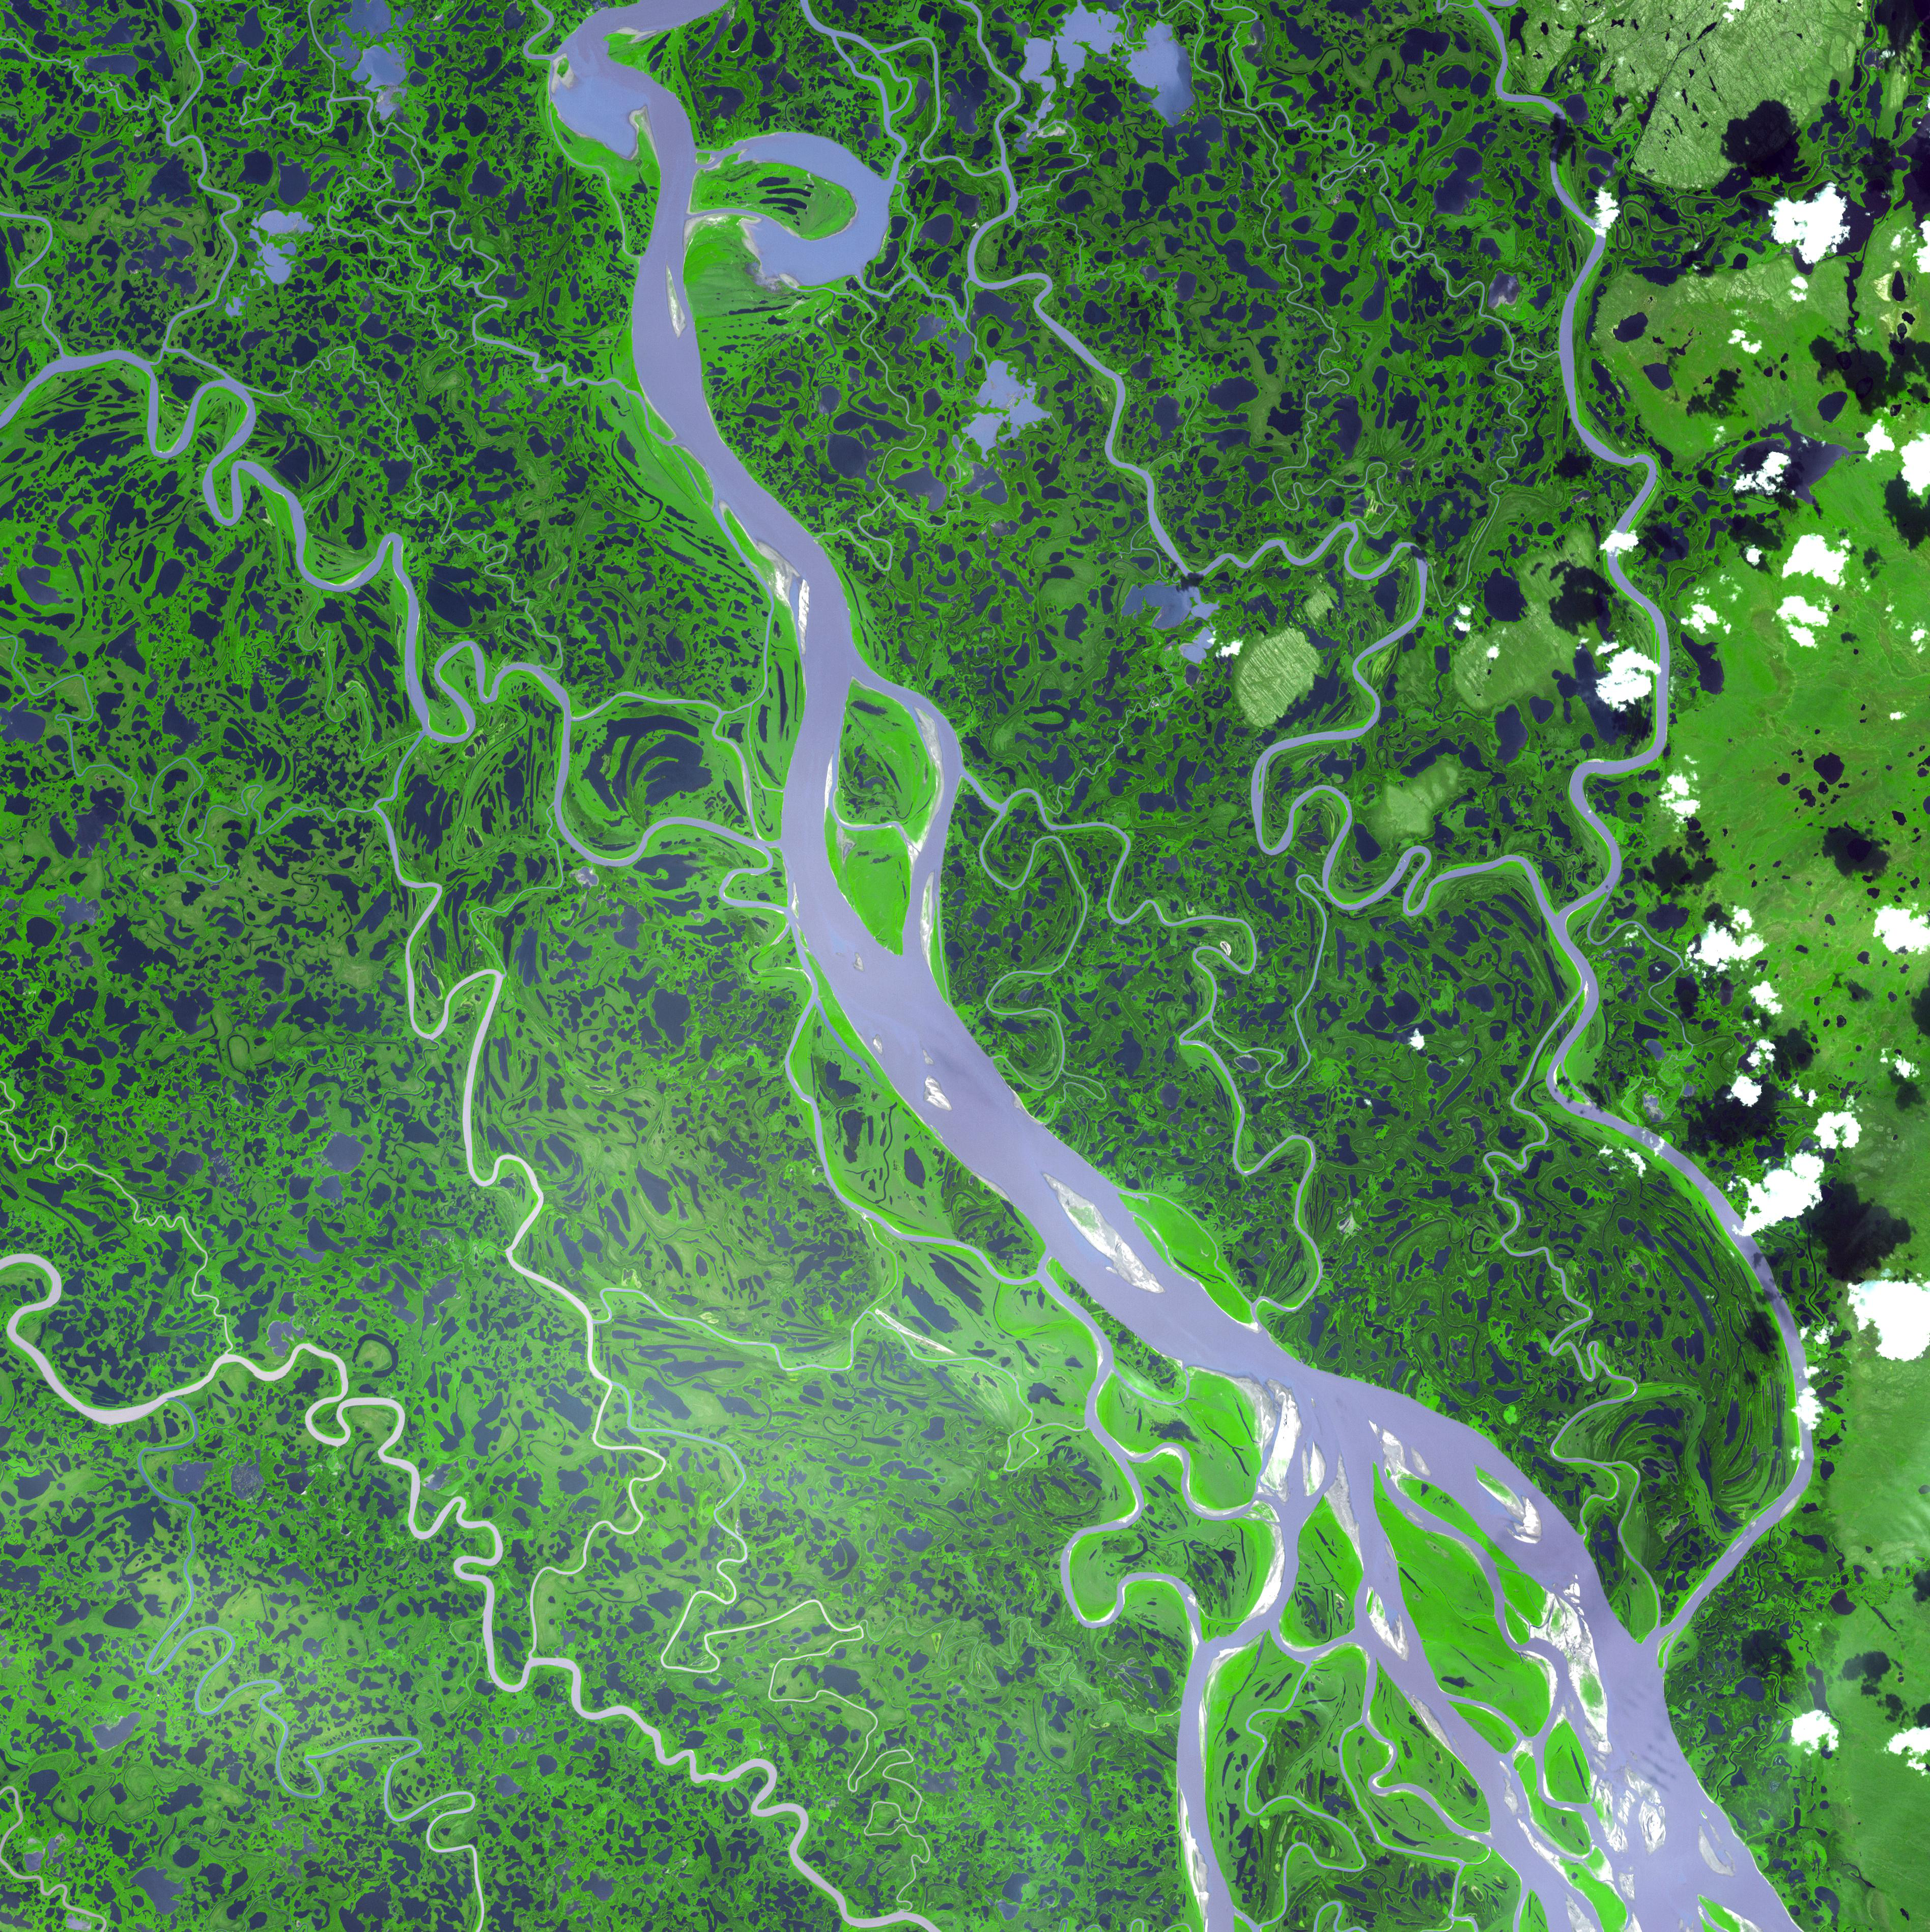

Mackenzie River Delta, Canada

The Mackenzie River in the Northwest Territories, Canada, with its headstreams the Peace and Finley, is the longest river in North America at 4241 km, and drains an area of 1,805,000 square km. The large marshy delta provides habitat for migrating Snow Geese, Tundra Swans, Brant, and other waterfowl. The estuary is a calving area for Beluga whales. The Mackenzie (previously the Disappointment River) was named after Alexander Mackenzie who travelled the river while trying to reach the Pacific in 1789.

The image was acquired on August 4, 2005, covers an area of 55.8 x 55.8 km, and is located at 68.6 degrees north latitude, 134.7 degrees west longitude.

The U.S. science team is located at NASA’s Jet Propulsion Laboratory, Pasadena, Calif. The Terra mission is part of NASA’s Science Mission Directorate.

Credit: NASA/GSFC/METI/ERSDAC/JAROS, and U.S./Japan ASTER Science Team